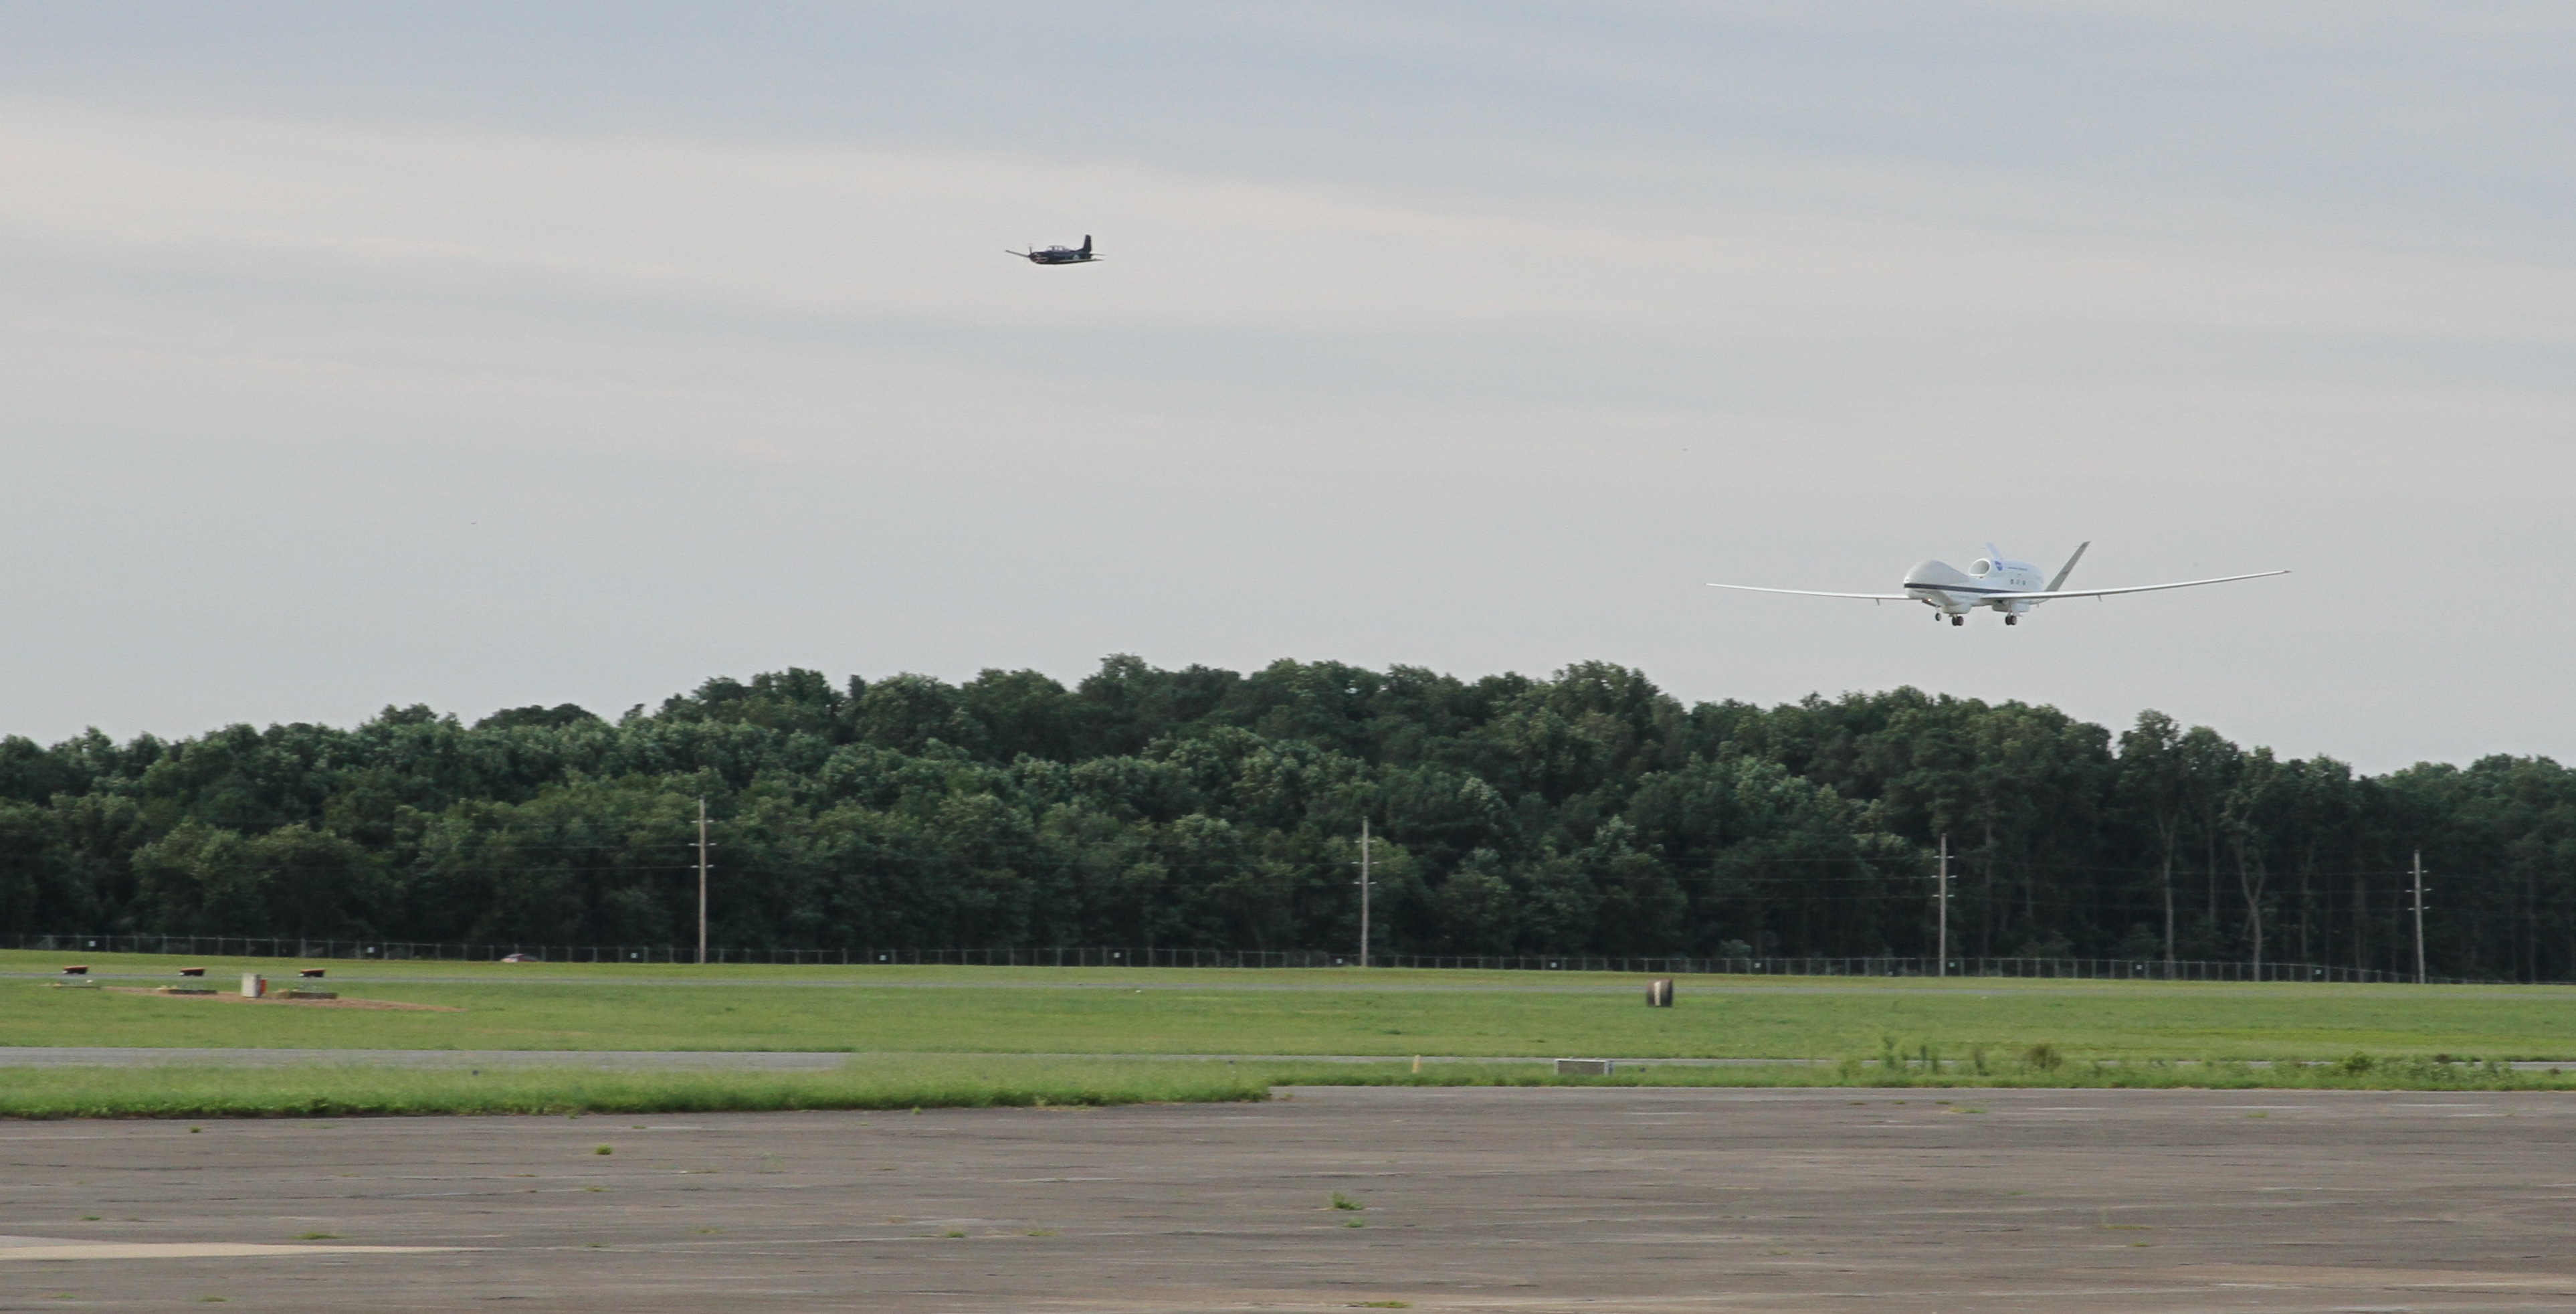

Global Hawk Aircraft Lands at NASA Wallops for Hurricane Mission

The first of two NASA Global Hawk unmanned aerial vehicles supporting the Hurricane and Severe Storm Sentinel (HS3) mission landed at 7:39 a.m. today, Aug. 14, 2013, at NASA's Wallops Flight Facility, Wallops Island, Va. During August and September, NASA will fly the two Global Hawks over the Atlantic Ocean to study tropical storms and the processes that underlie hurricane formation and intensification. The aircraft are equipped with instruments to survey the overall environment of the storms and peer into the inner core of hurricanes to study their structure and processes.

Credit: NASA Wallops Keith Koehler NASA Wallops Flight Facility